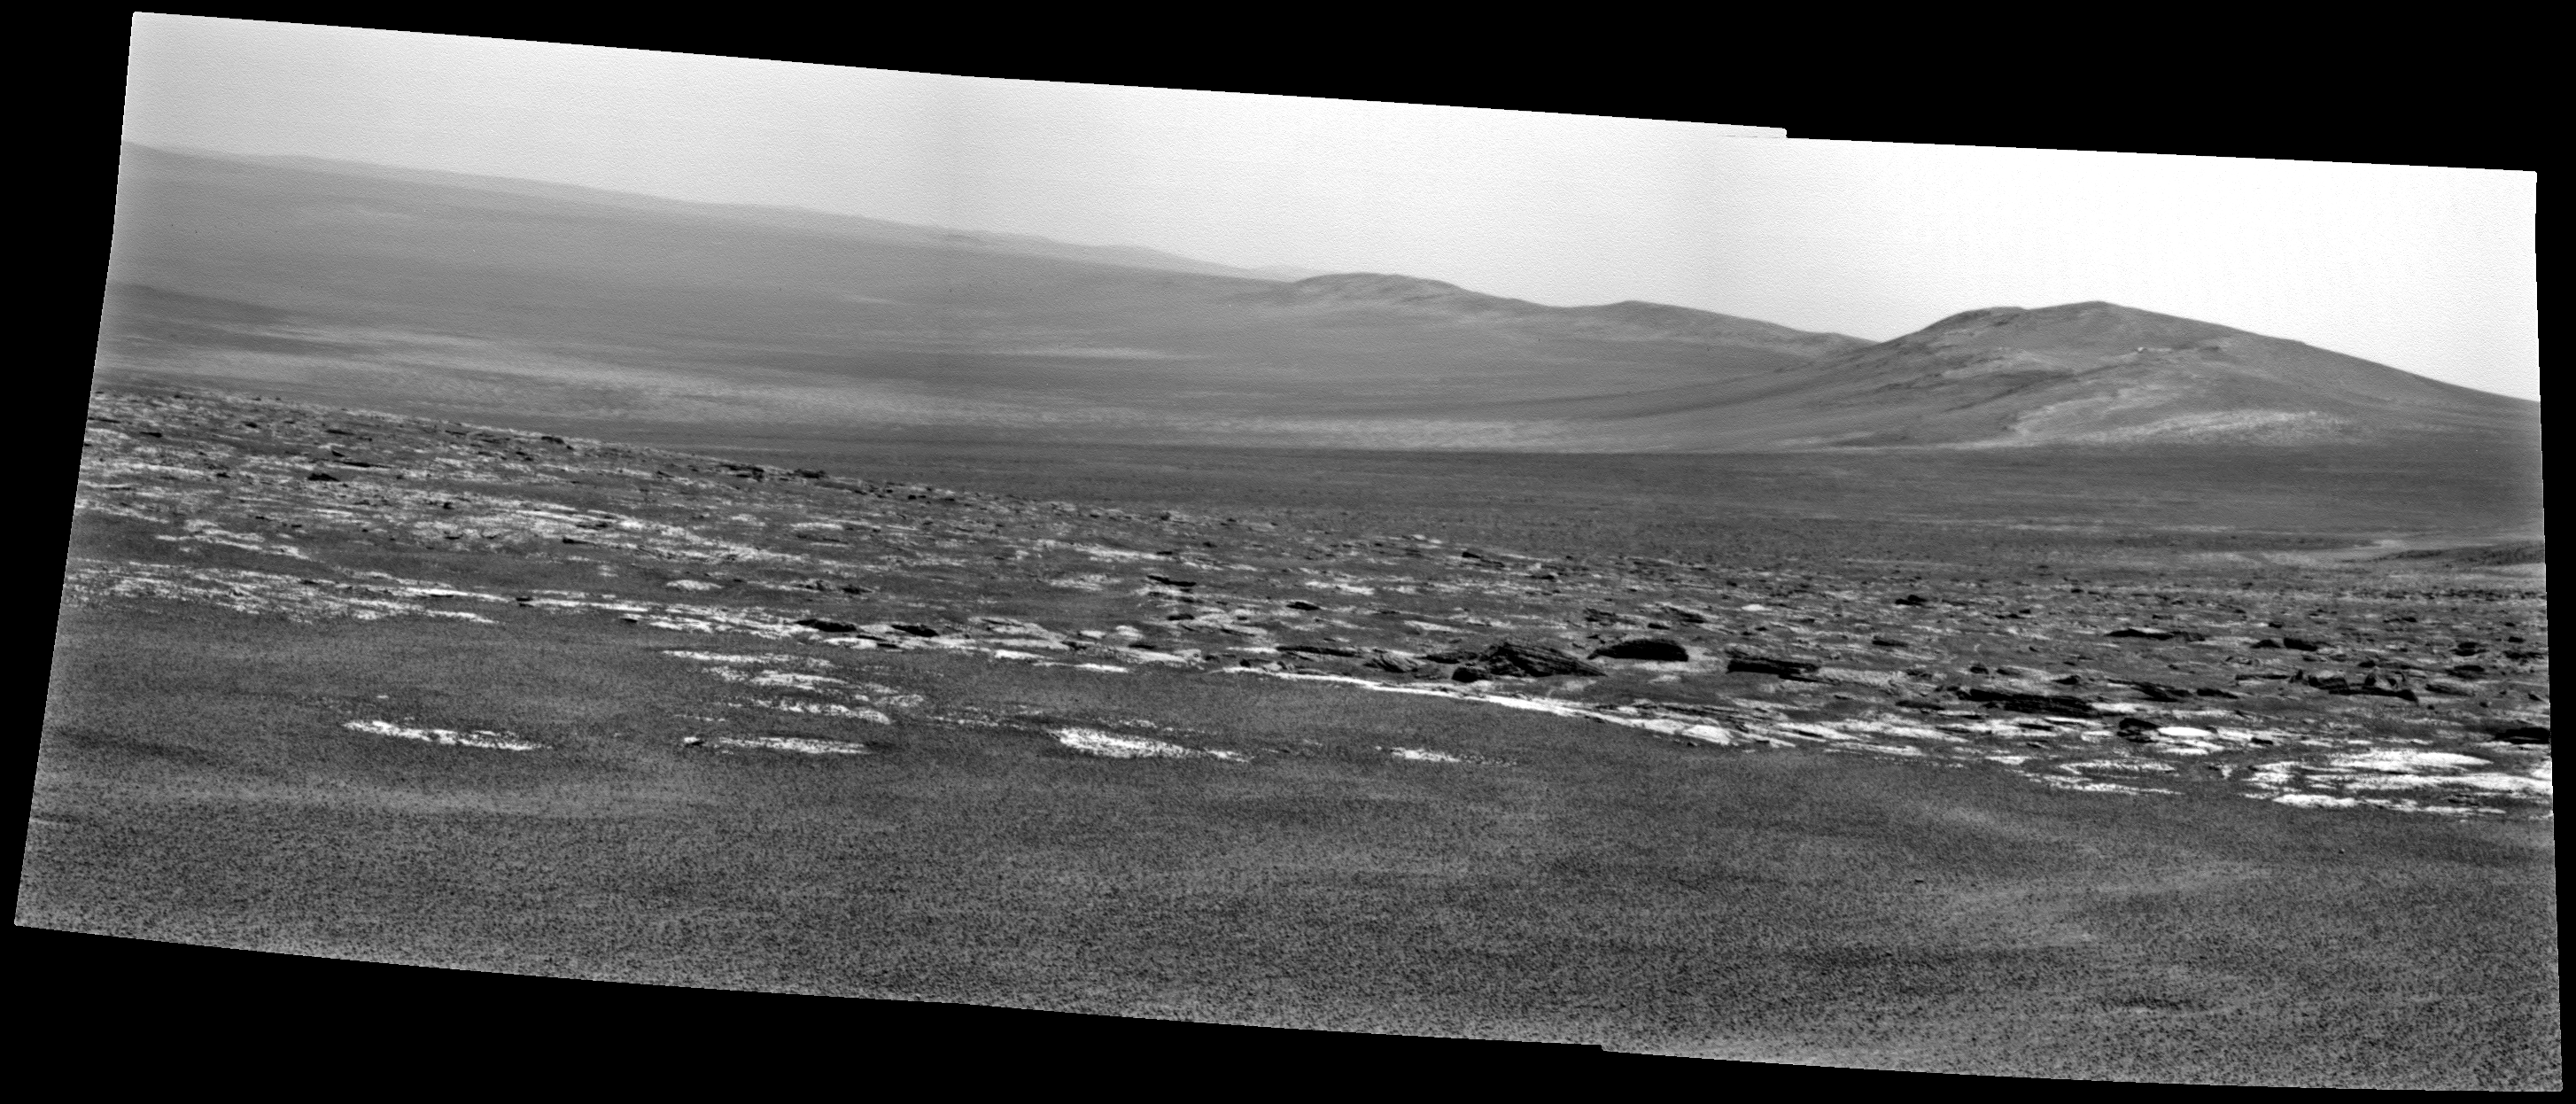

Opportunity’s View Approaching Rim of Endeavour

NASA’s Mars Exploration Rover Opportunity used its panoramic camera (Pancam) to capture this view of a portion of Endeavour crater’s rim after a drive during the rover’s 2,676th Martian day, or sol, of working on Mars (Aug. 4, 2011). The drive covered 396 feet (120.7 meters) and put the rover with about that much distance to go before reaching the chosen arrival site at the rim, called “Spirit Point.”

Endeavour crater has been the rover team’s destination for Opportunity since the rover finished exploring Victoria crater in August 2008. Endeavour, with a diameter of about 14 miles (22 kilometers), offers access to older geological deposits than any Opportunity has seen before.

This view looks toward a portion of the rim south of Spirit Point, including terrain that Opportunity may explore in the future.

Credit: NASA/JPL-Caltech/Cornell/ASU